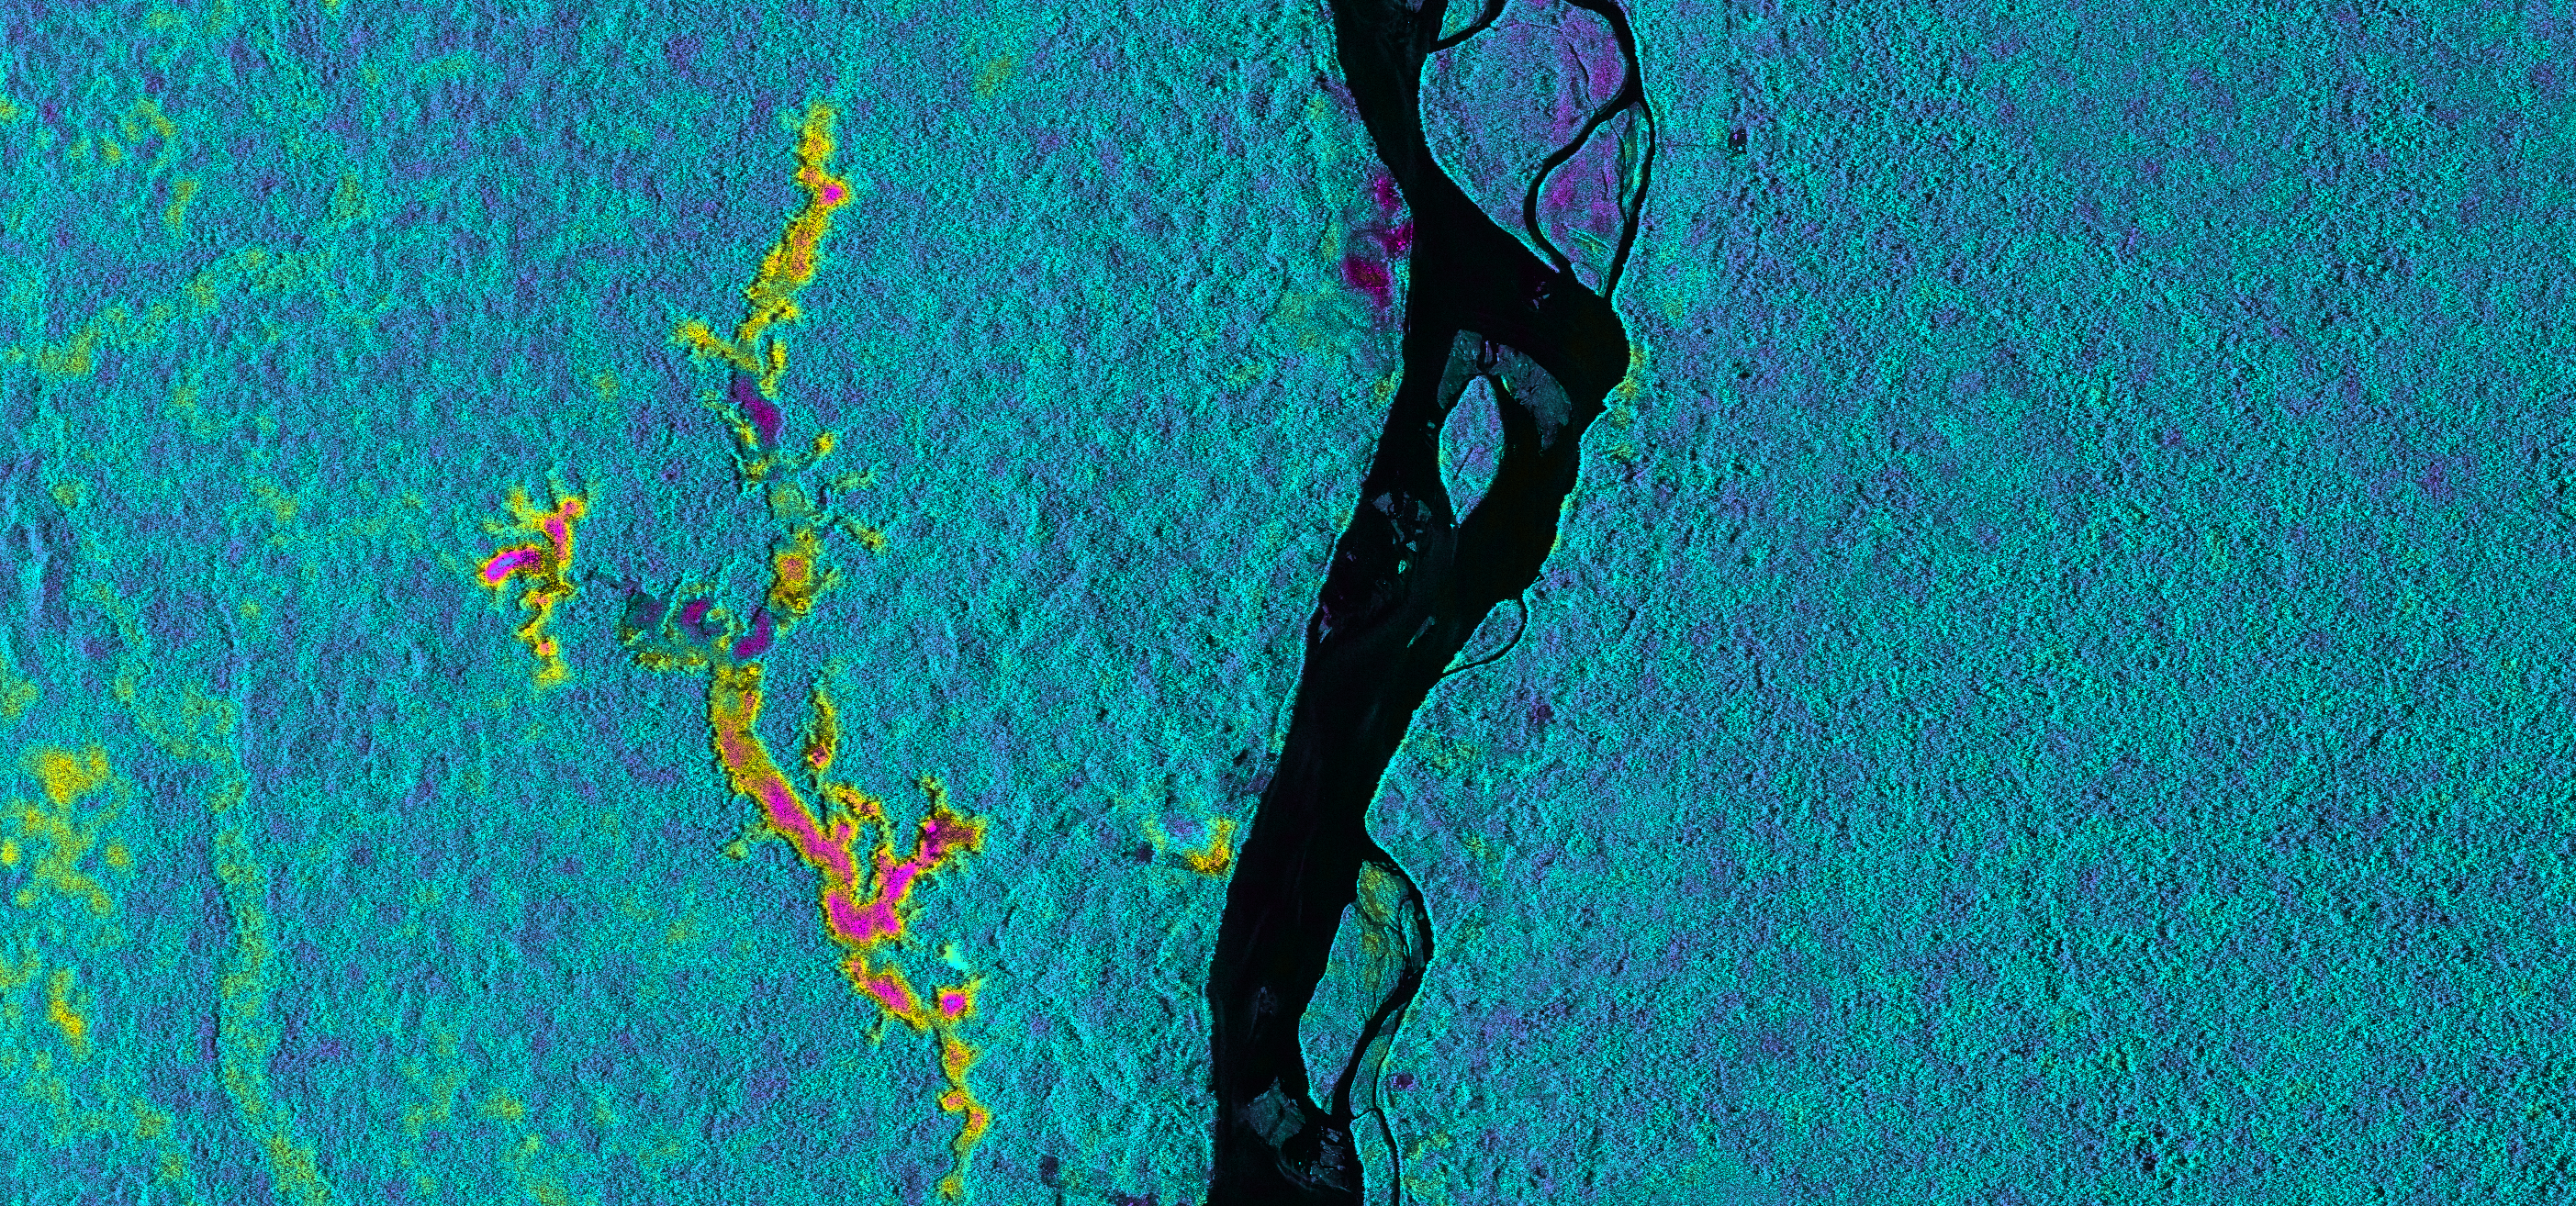

NASA Sends Unmanned Aircraft To Study Volcanoes and Wetlands

On March 17, 2013, NASA’s Uninhabited Aerial Vehicle Synthetic Aperture Radar (UAVSAR) acquired synthetic aperture radar data over the Napo River in Ecuador and Peru. The image colors indicate the likelihood of inundation (flooding) beneath the forest canopy, which is difficult to determine using traditional optical sensors. Red and yellow shades indicate a high likelihood of standing water with emergent vegetation, blue and green shades are areas less likely to be inundated, and black indicates the open water areas of the Napo River. These data, which have already been transmitted to a field team working along the Napo River, will be used to guide field measurements during a second observation by UAVSAR on March 31, 2013. The image is a 8.7-mile-wide by 5.6-mile-long (14-kilometer-wide by 9-kilometer-long) segment of an image measuring more than 124 miles (200 kilometers) long. North is toward the upper right. The resolution is 20 feet (6 meters). UAVSAR data like these are helping scientists assess the effectiveness of using synthetic aperture radar data to study the inundation dynamics of this and similar rivers around the world.

UAVSAR is part of NASA’s ongoing effort to apply space-based technologies, ground-based techniques and complex computer models to advance our understanding of Earth deformation processes, such as those caused by earthquakes, volcanoes and landslides. UAVSAR is also serving as a flying test bed to evaluate the tools and technologies for future space-based radars, such as those planned for a NASA Synthetic Aperture Radar (SAR) mission currently in formulation. That mission will study hazards such as earthquakes, volcanoes and landslides, as well as global environmental change.

Credit: NASA/JPL-Caltech